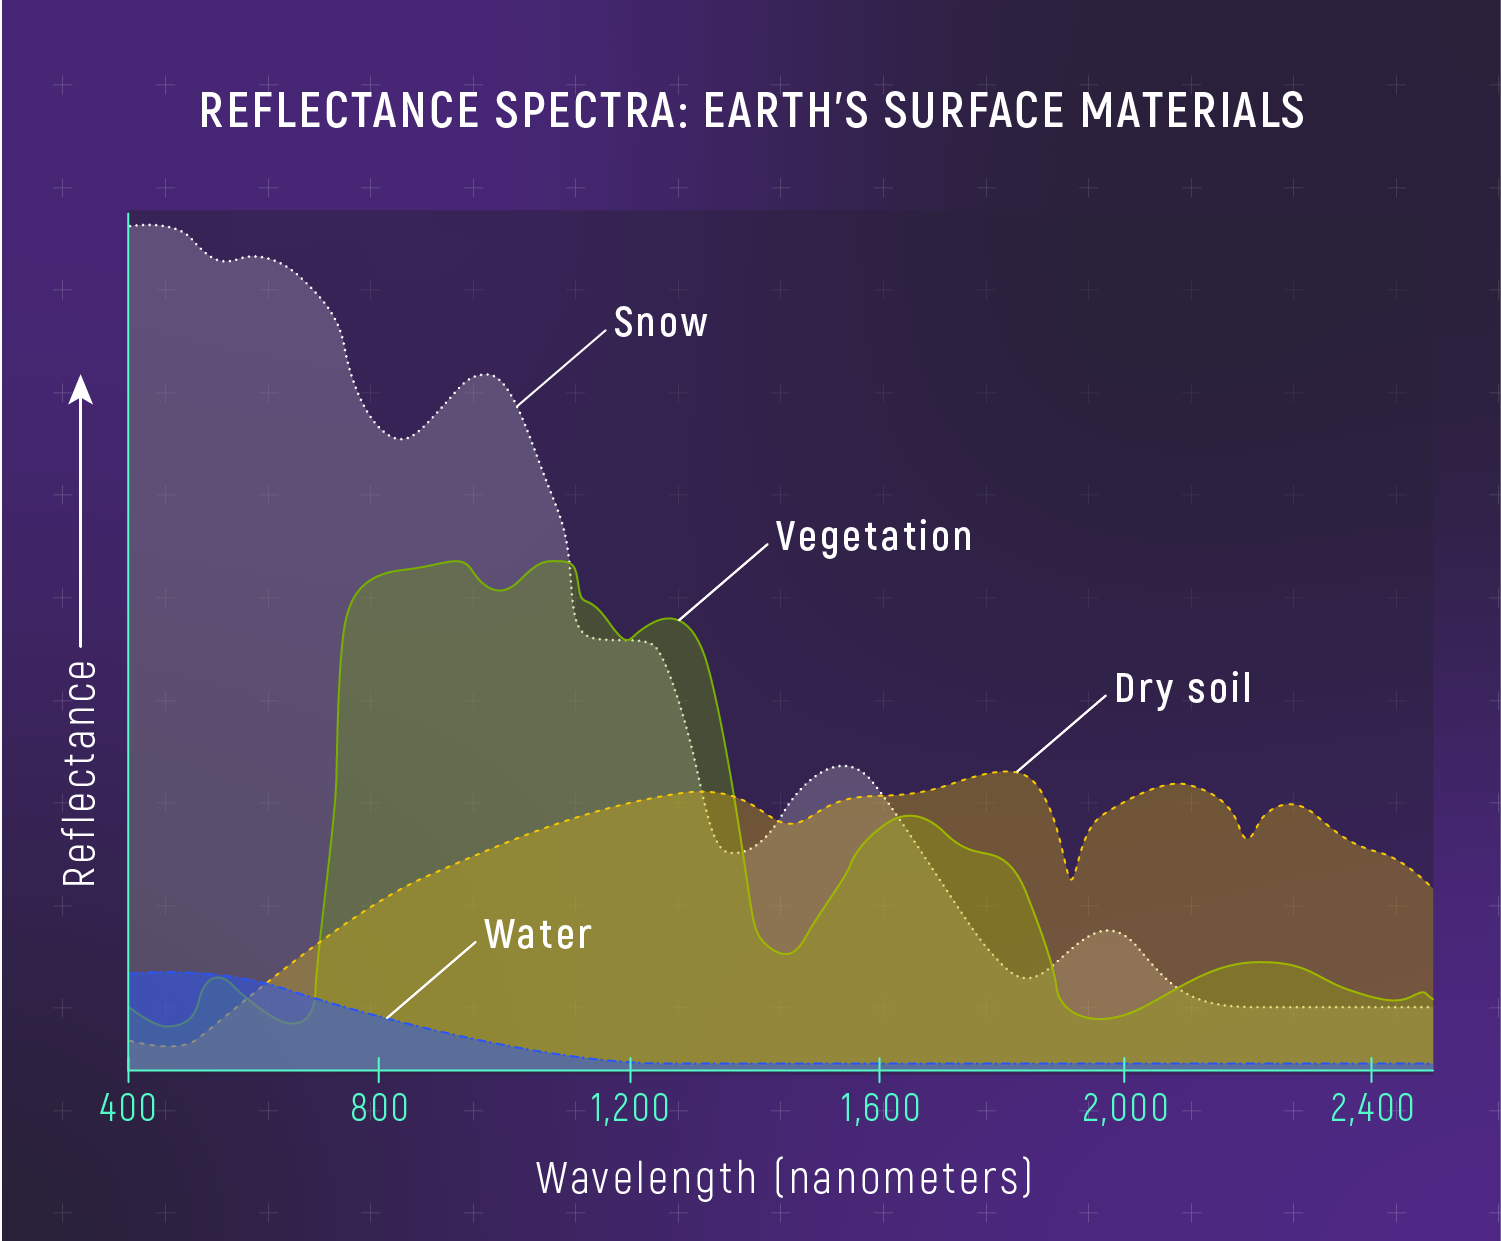

Reflectance Spectra of Materials on Earth’s Surface

Graphs of reflectance vs. wavelength of snow, water, vegetation, and dry soil. A reflectance spectrum shows the wavelengths (colors) of light that reflect off a surface. Different materials on Earth’s surface have different spectra because they reflect sunlight in different ways. (Human eyes can distinguish between snow, water, vegetation, and soil based on their color, which is a result of the various wavelengths they reflect.) Earth scientists use reflectance spectroscopy to study rocks, soil, ocean water, ice caps, mineral deposits, forests, farmland, dust storms, volcanic eruptions, and even wildlife. Planetary scientists can compare the reflectance spectrum of a distant planet to reflectance spectra of different materials on Earth’s surface to figure out what rocks, minerals, liquids, and ices could be on the planet.

Credit: Illustration: NASA, ESA, CSA, Leah Hustak (STScI)